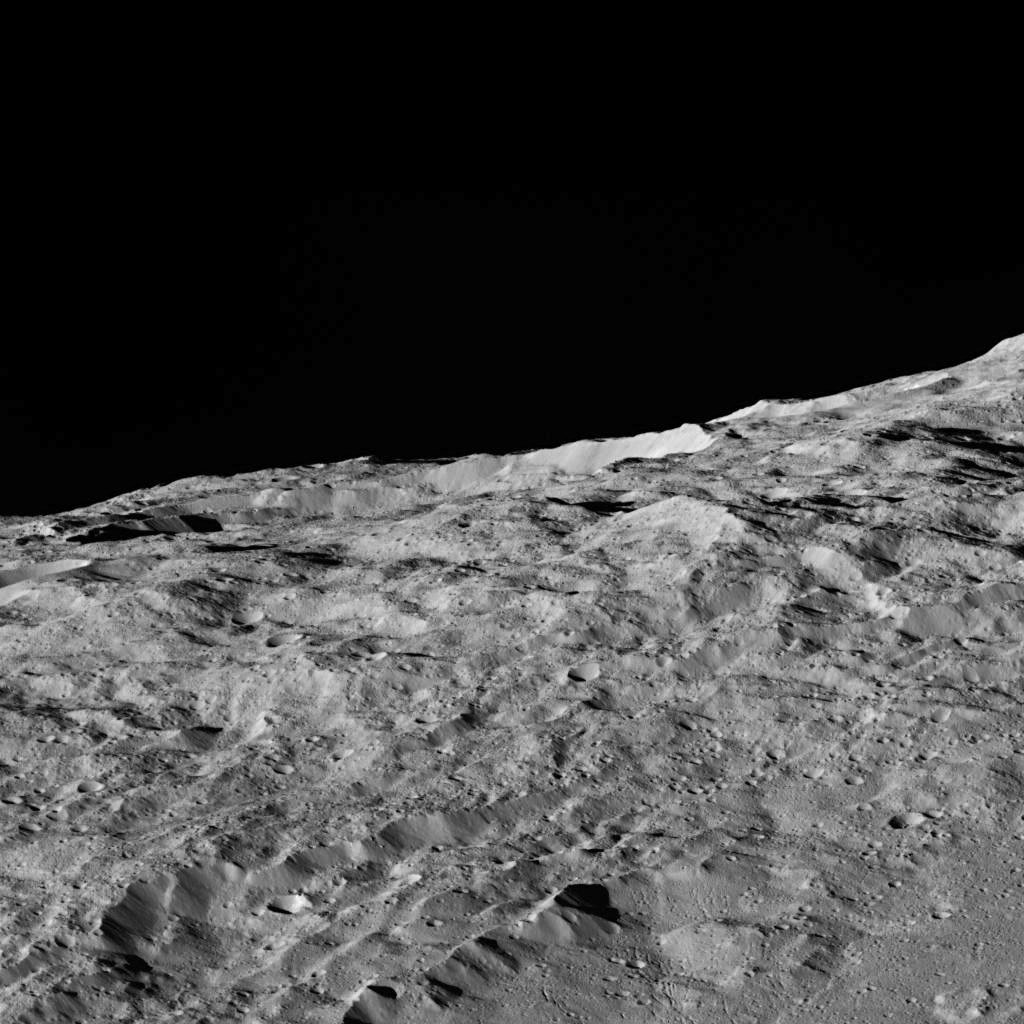

Dawn’s LAMO View of Ceres

These views of Ceres, taken by NASA’s Dawn spacecraft on December 10, show an area in the southern part of the southern hemisphere of the dwarf planet. They are located at approximately 60.4 south longitude, 161.1 east longitude.

A slightly different view of the same area, taken in the same sequence (Figure 1), is also available. The two views were combined to make a 3-D anaglyph (Figure 2).

The spacecraft took these images in its low-altitude mapping orbit (LAMO) from an approximate distance of 240 miles (385 kilometers) from Ceres.

Dawn’s mission is managed by JPL for NASA’s Science Mission Directorate in Washington. Dawn is a project of the directorate’s Discovery Program, managed by NASA’s Marshall Space Flight Center in Huntsville, Alabama. UCLA is responsible for overall Dawn mission science. Orbital ATK, Inc., in Dulles, Virginia, designed and built the spacecraft. The German Aerospace Center, the Max Planck Institute for Solar System Research, the Italian Space Agency and the Italian National Astrophysical Institute are international partners on the mission team.

Credit: NASA/JPL-Caltech/UCLA/MPS/DLR/IDA